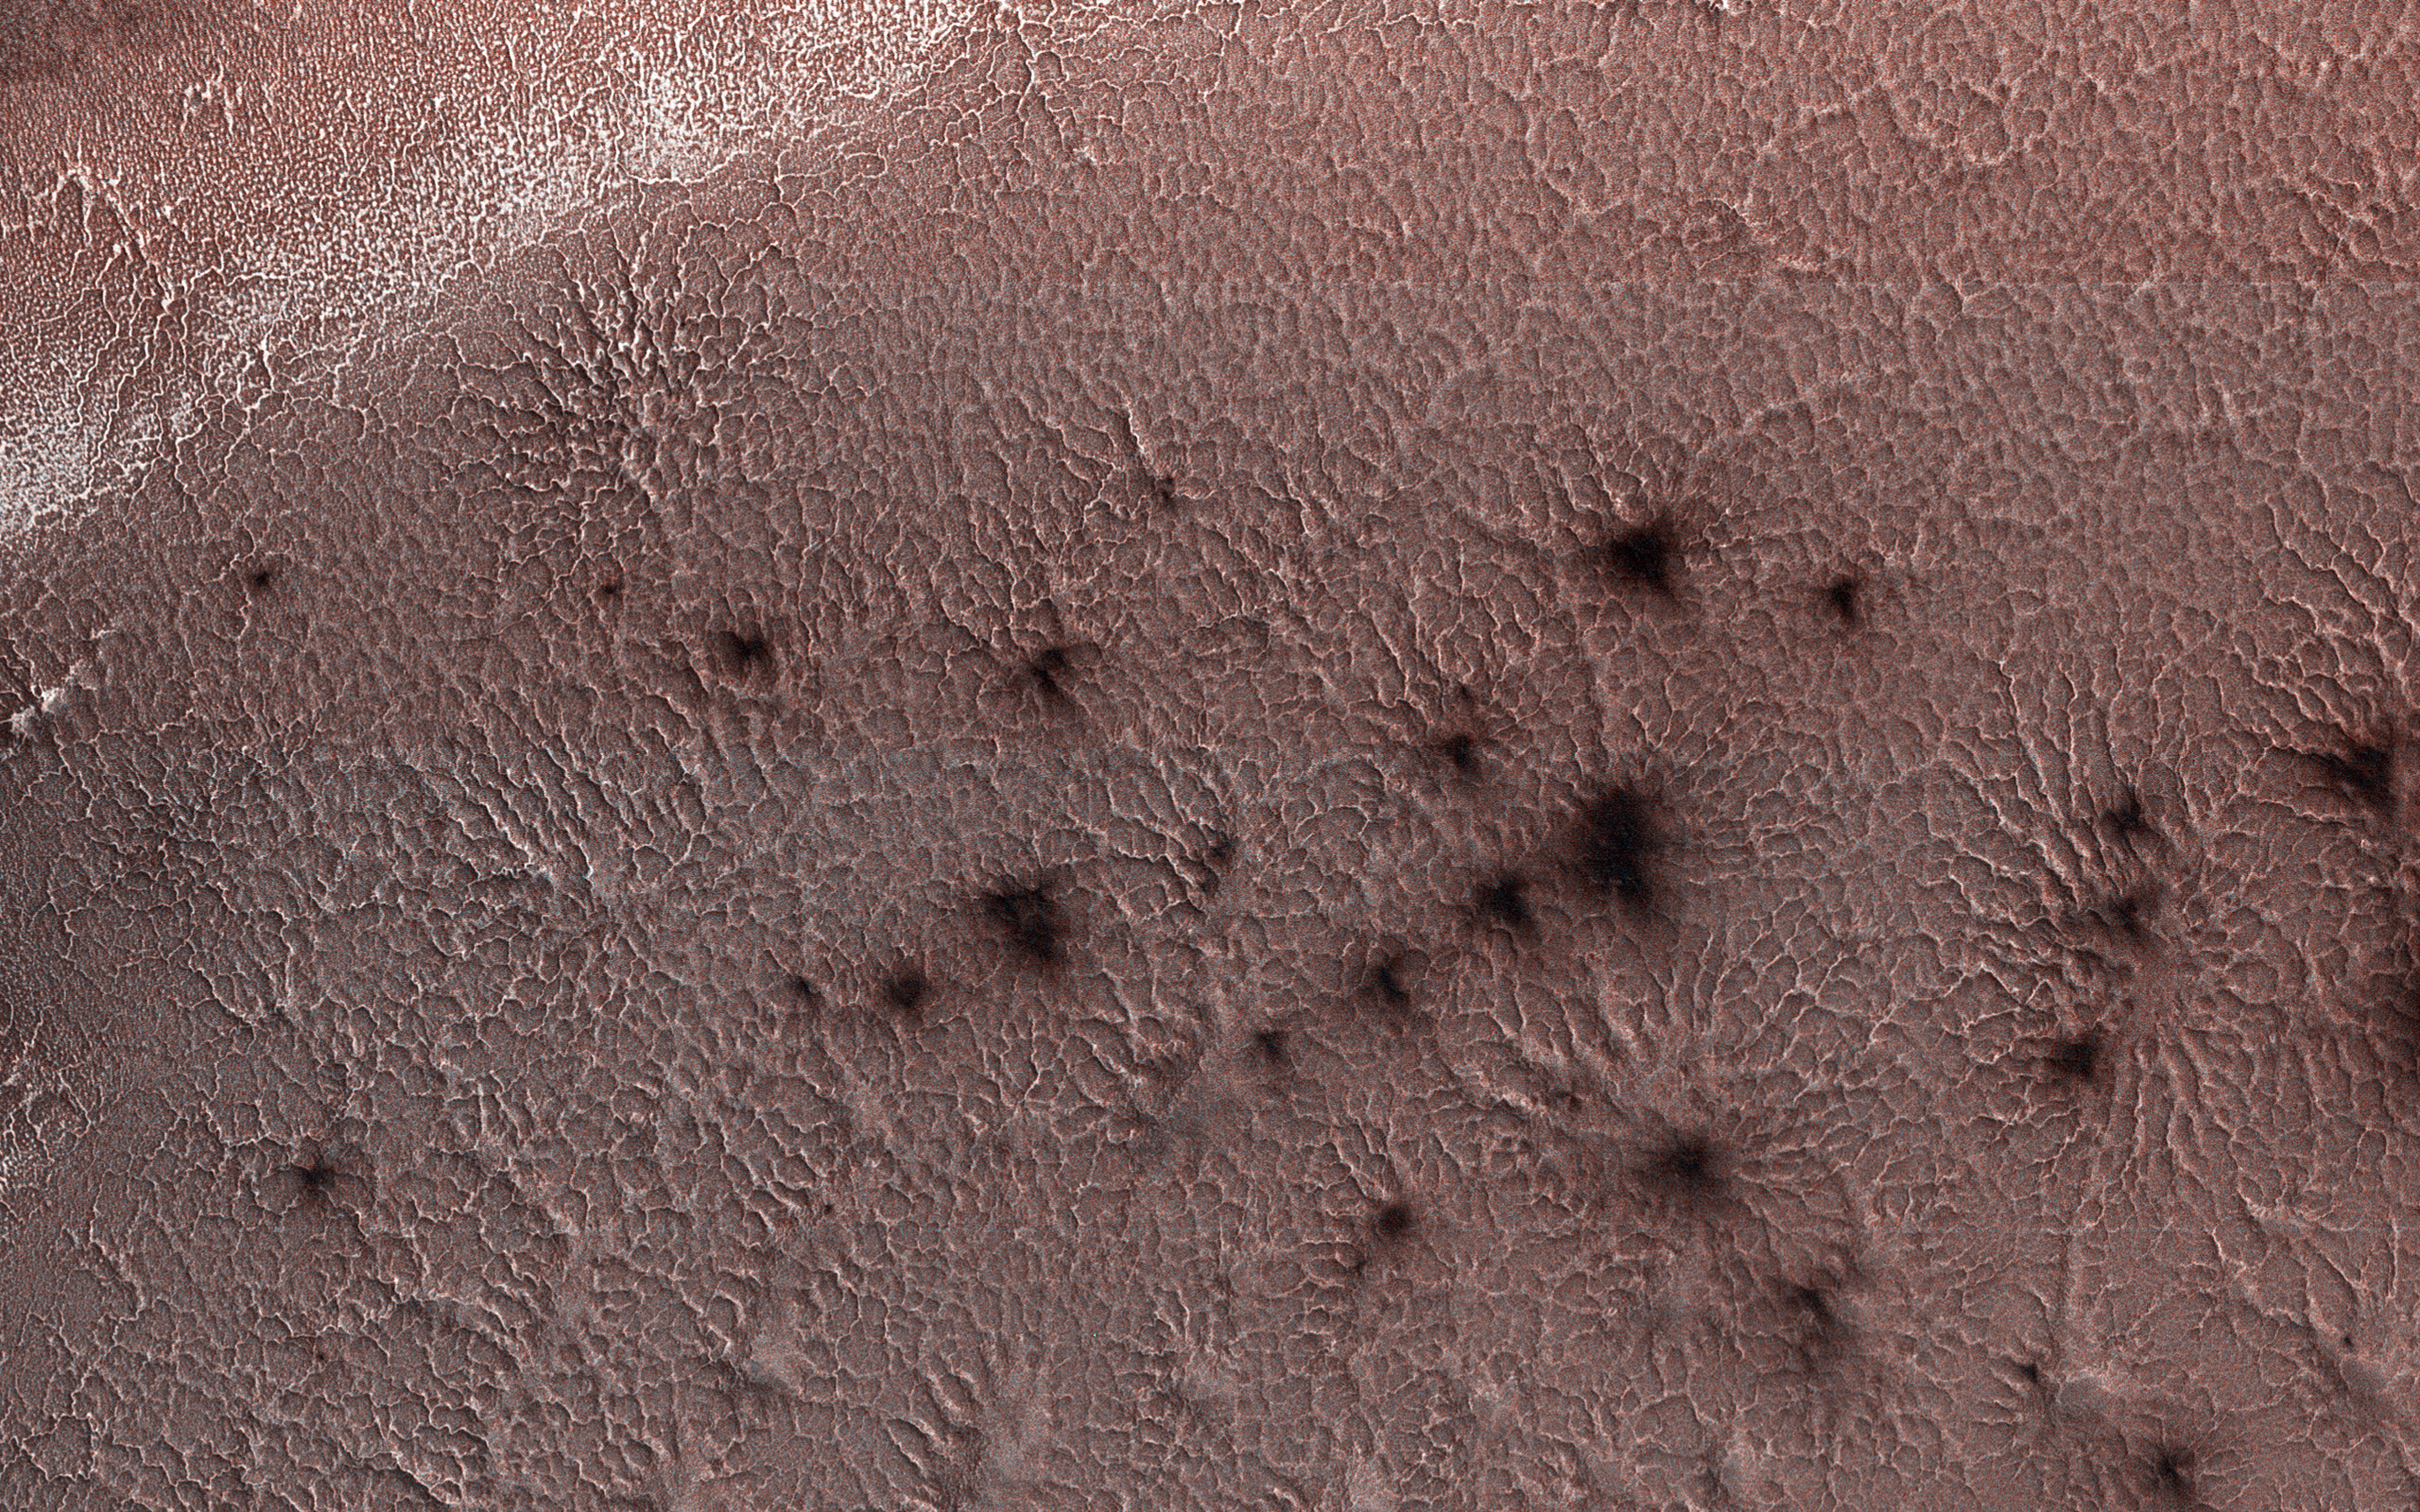

Jamming with the ‘Spiders’ from Mars

This image from NASA’s Mars Reconnaissance Orbiter, acquired May 13, 2018 during winter at the South Pole of Mars, shows a carbon dioxide ice cap covering the region and as the sun returns in the spring, “spiders” begin to emerge from the landscape.

But these aren’t actual spiders. Called “araneiform terrain,” describes the spider-like radiating mounds that form when carbon dioxide ice below the surface heats up and releases. This is an active seasonal process not seen on Earth. Like dry ice on Earth, the carbon dioxide ice on Mars sublimates as it warms (changes from solid to gas) and the gas becomes trapped below the surface.

Over time the trapped carbon dioxide gas builds in pressure and is eventually strong enough to break through the ice as a jet that erupts dust. The gas is released into the atmosphere and darker dust may be deposited around the vent or transported by winds to produce streaks. The loss of the sublimated carbon dioxide leaves behind these spider-like features etched into the surface.

The map is projected here at a scale of 50 centimeters (19.7 inches) per pixel. [The original image scale is 49.4 centimeters (19.4 inches) per pixel (with 2 x 2 binning); objects on the order of 148 centimeters (58.2 inches) across are resolved.] North is up.

The University of Arizona, Tucson, operates HiRISE, which was built by Ball Aerospace & Technologies Corp., Boulder, Colorado. NASA’s Jet Propulsion Laboratory, a division of Caltech in Pasadena, California, manages the Mars Reconnaissance Orbiter Project for NASA’s Science Mission Directorate, Washington.

Credit: NASA/JPL-Caltech/Univ. of Arizona